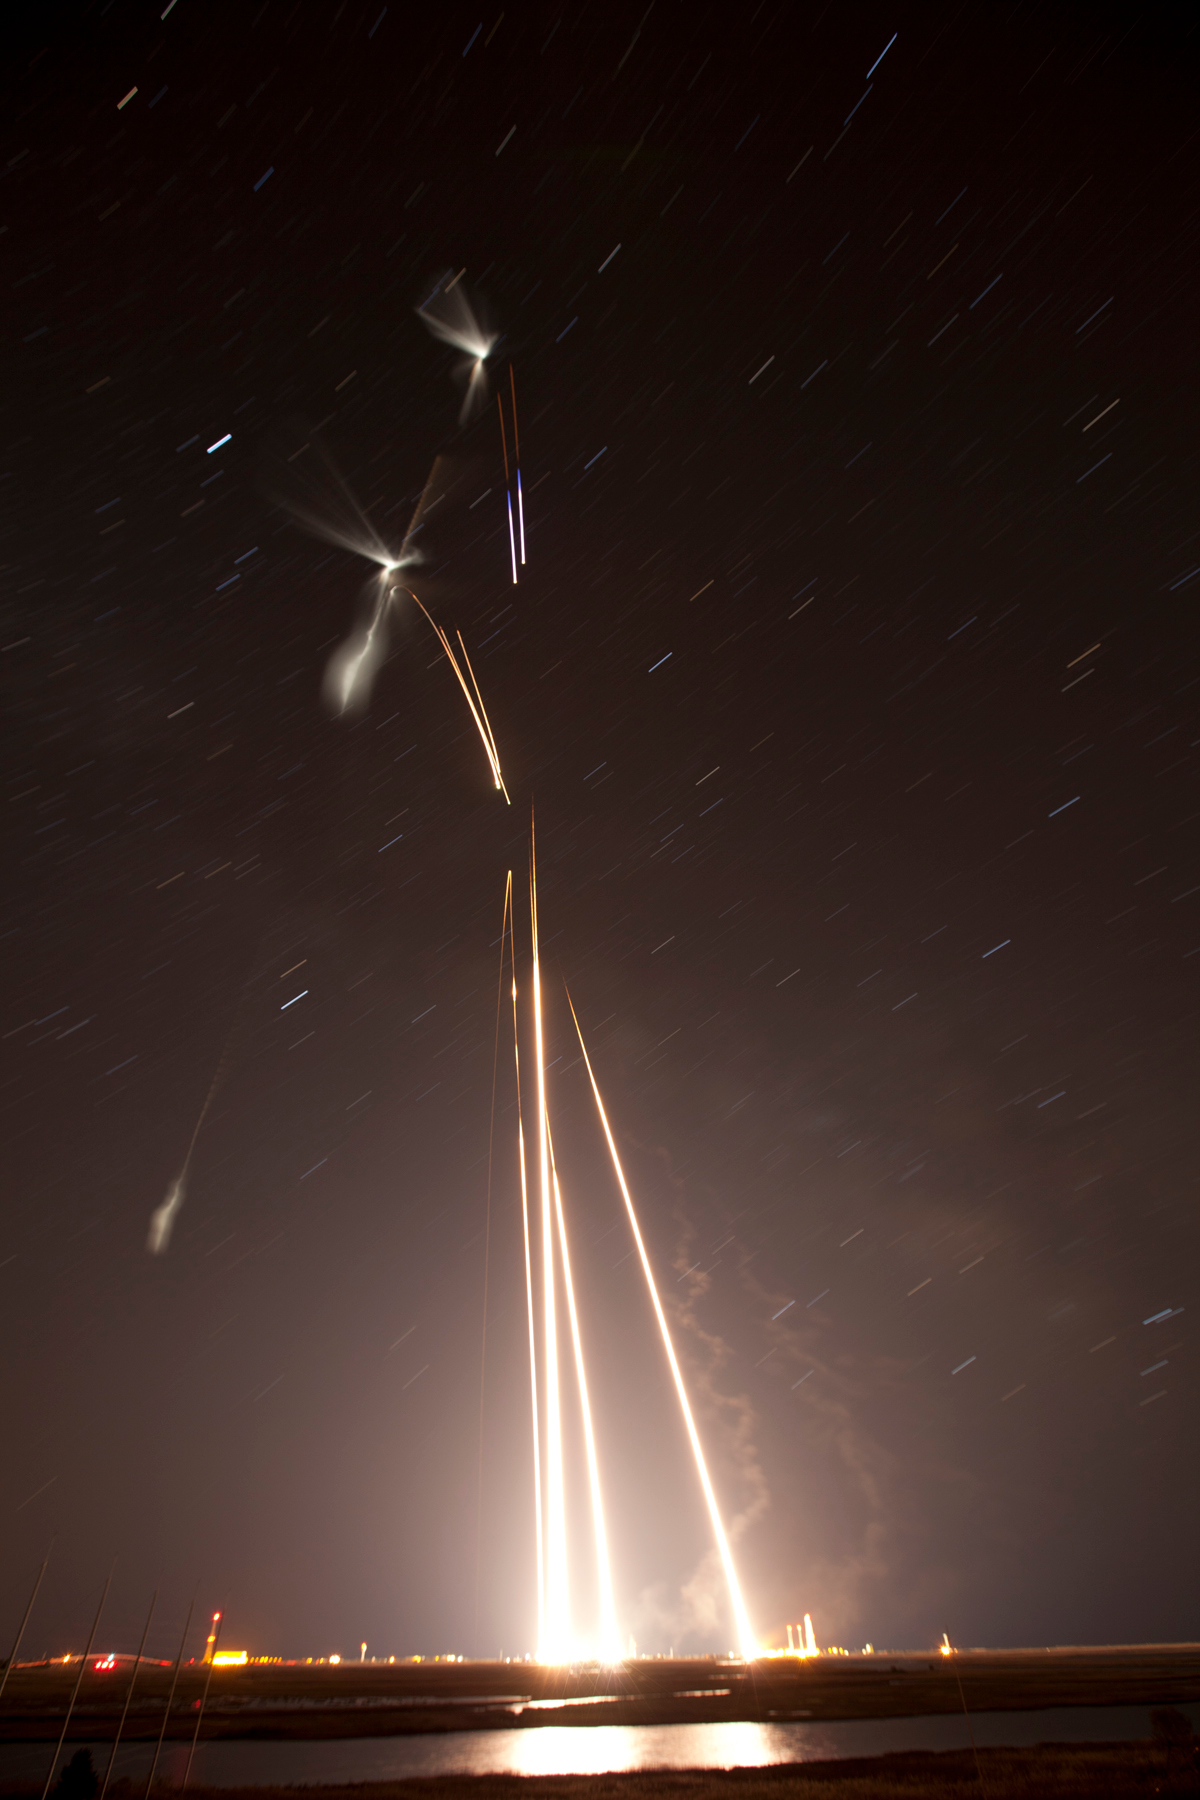

NASA Launches Five Rockets in Five Minutes

NASA image captured March 27, 2012 NASA successfully launched five suborbital sounding rockets this morning from its Wallops Flight Facility in Virginia as part of a study of the upper level jet stream. The first rocket was launched at 4:58 a.m. EDT and each subsequent rocket was launched 80 seconds apart. Each rocket released a chemical tracer that created milky, white clouds at the edge of space. Tracking the way the clouds move can help scientists understand the movement of the winds some 65 miles up in the sky, which in turn will help create better models of the electromagnetic regions of space that can damage man-made satellites and disrupt communications systems. The launches and clouds were reported to be seen from as far south as Wilmington, N.C.; west to Charlestown, W. Va.; and north to Buffalo, N.Y.

Credit: NASA/Wallops